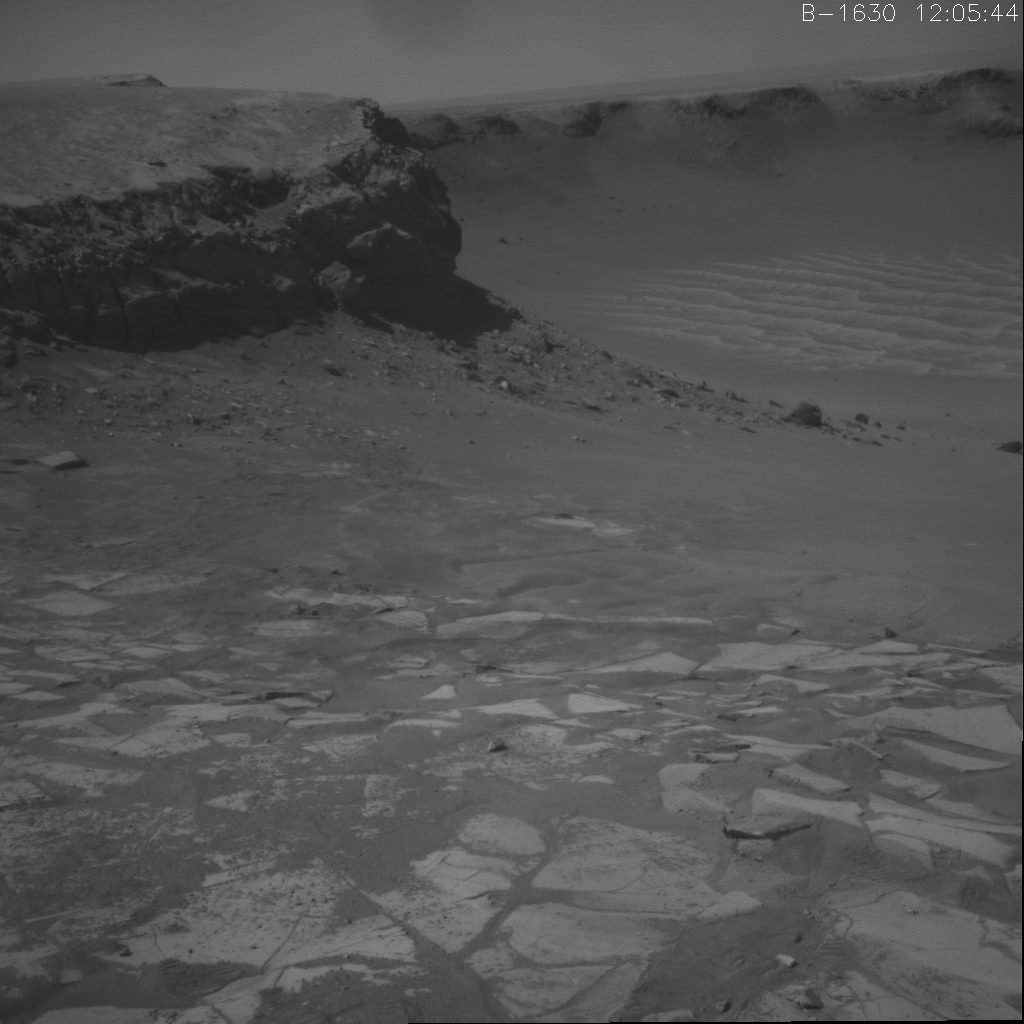

Opportunity’s Wheel Tracks at Victoria Crater

This movie shows Opportunity’s climb out of Victoria crater.

The rover entered and exited the crater at the alcove called “Duck Bay” leaving two sets of wheel tracks on the steep hill, which is inclined at about 23 degrees. The rock cliff in the center of the movie behind the tracks is called “Cape Verde” and is about 6 meters tall (20 feet tall). That’s about twice the height of a basketball hoop.

Victoria crater spans about 800 meters (half a mile or more than the length of eight football fields) in diameter. Its rock layers hold clues to the environment during the period when the rocks were formed and altered. Scientists were drawn to this spot because of this cross-section of exposed rock layers. The scalloped edge of the crater and other features indicate that the crater was once smaller than it is today, but wind erosion has widened it over time.

The images used to create this animation were taken on the three days Opportunity spent driving out of the crater on Aug. 24, 26 and 28, 2008 (Sols 1630, 1632 and 1634).

Credit: NASA/JPL-Caltech/Cornell University